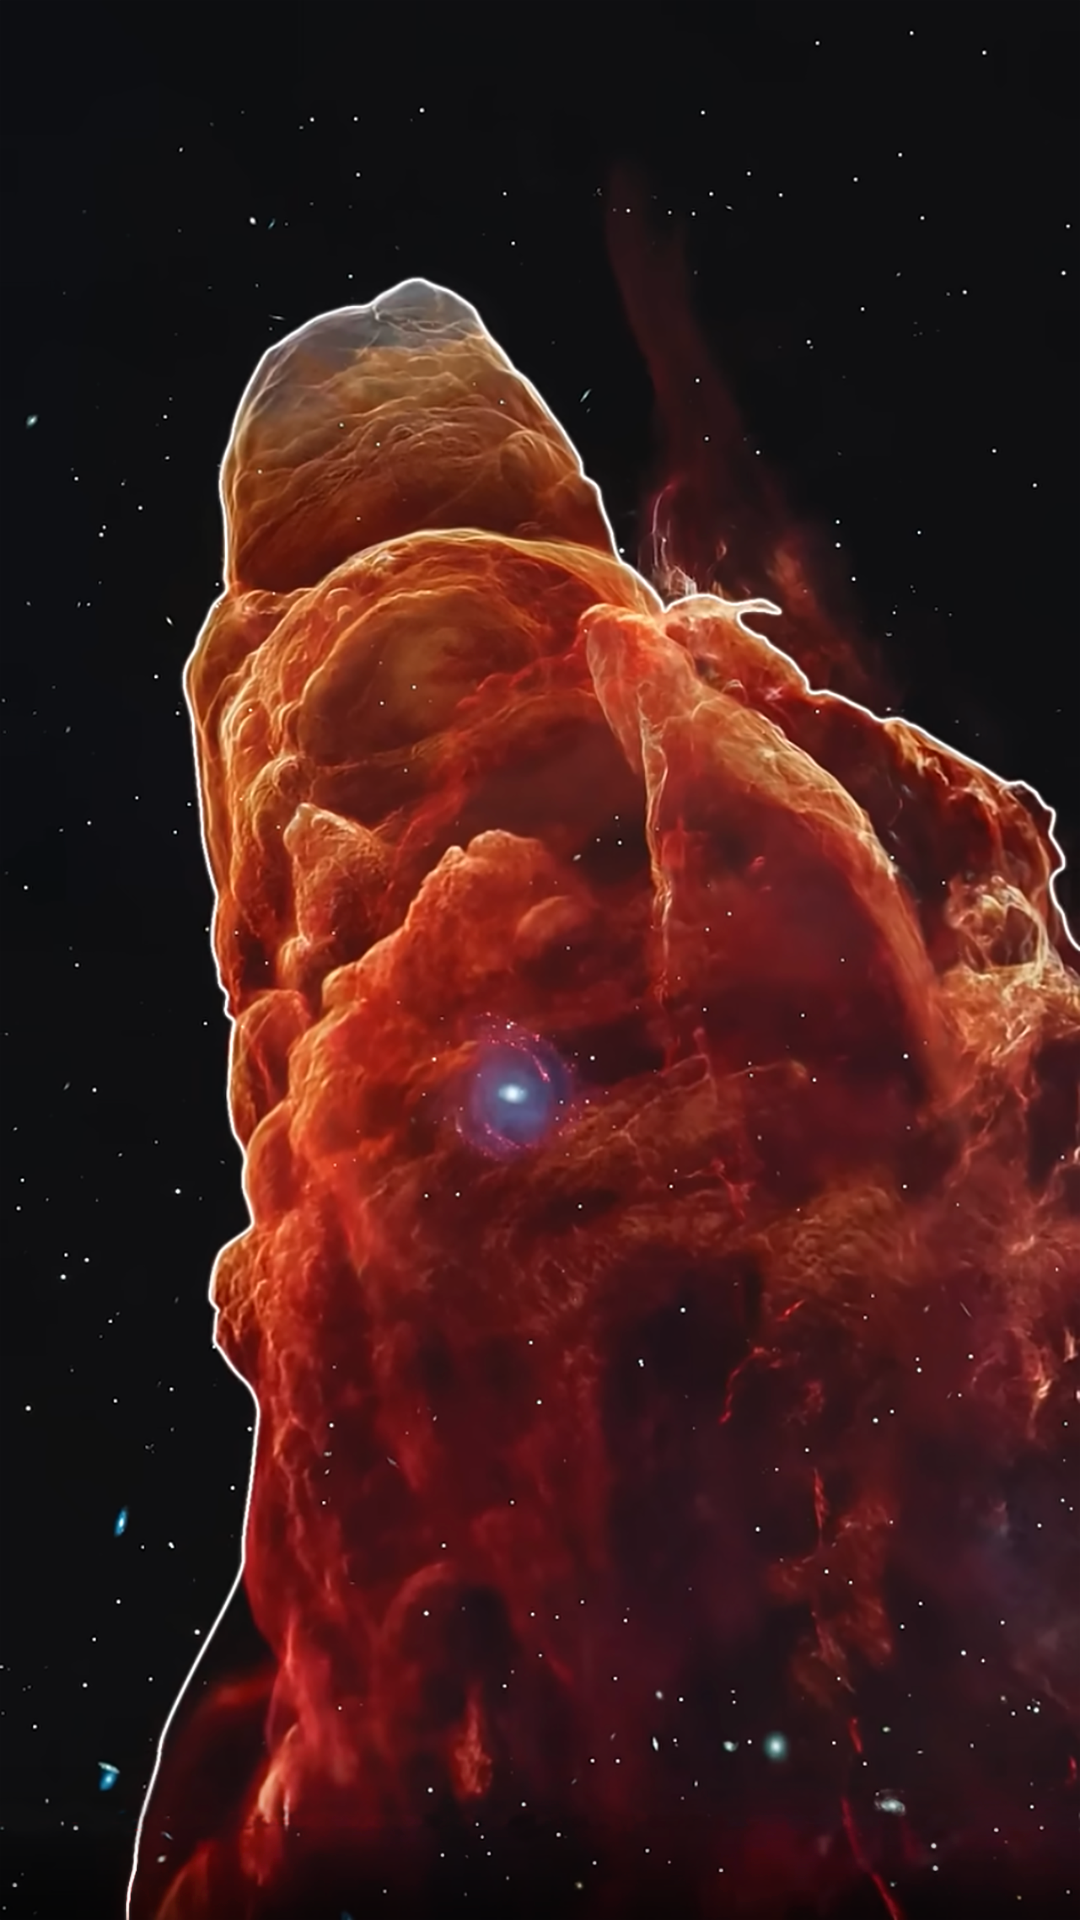

Herbig-Haro 49/50 Science Visualization

Fly me to the … galaxy?

Take a trip along the outflow of a still-forming star in this science visualization of Herbig-Haro 49/50, produced with data from the James Webb Space Telescope. Intricate details are revealed within the outflow that provide clues about how young sun-like stars form and how their jets affect the environment around them.

While the apparent position of a distant spiral galaxy at the tip of the outflow creates a beautiful two-dimensional image, this 3D visualization demonstrates how this is a random alignment — these objects are very far apart from each other.

Read the full story.

Credit: Video: NASA, ESA, CSA, STScI